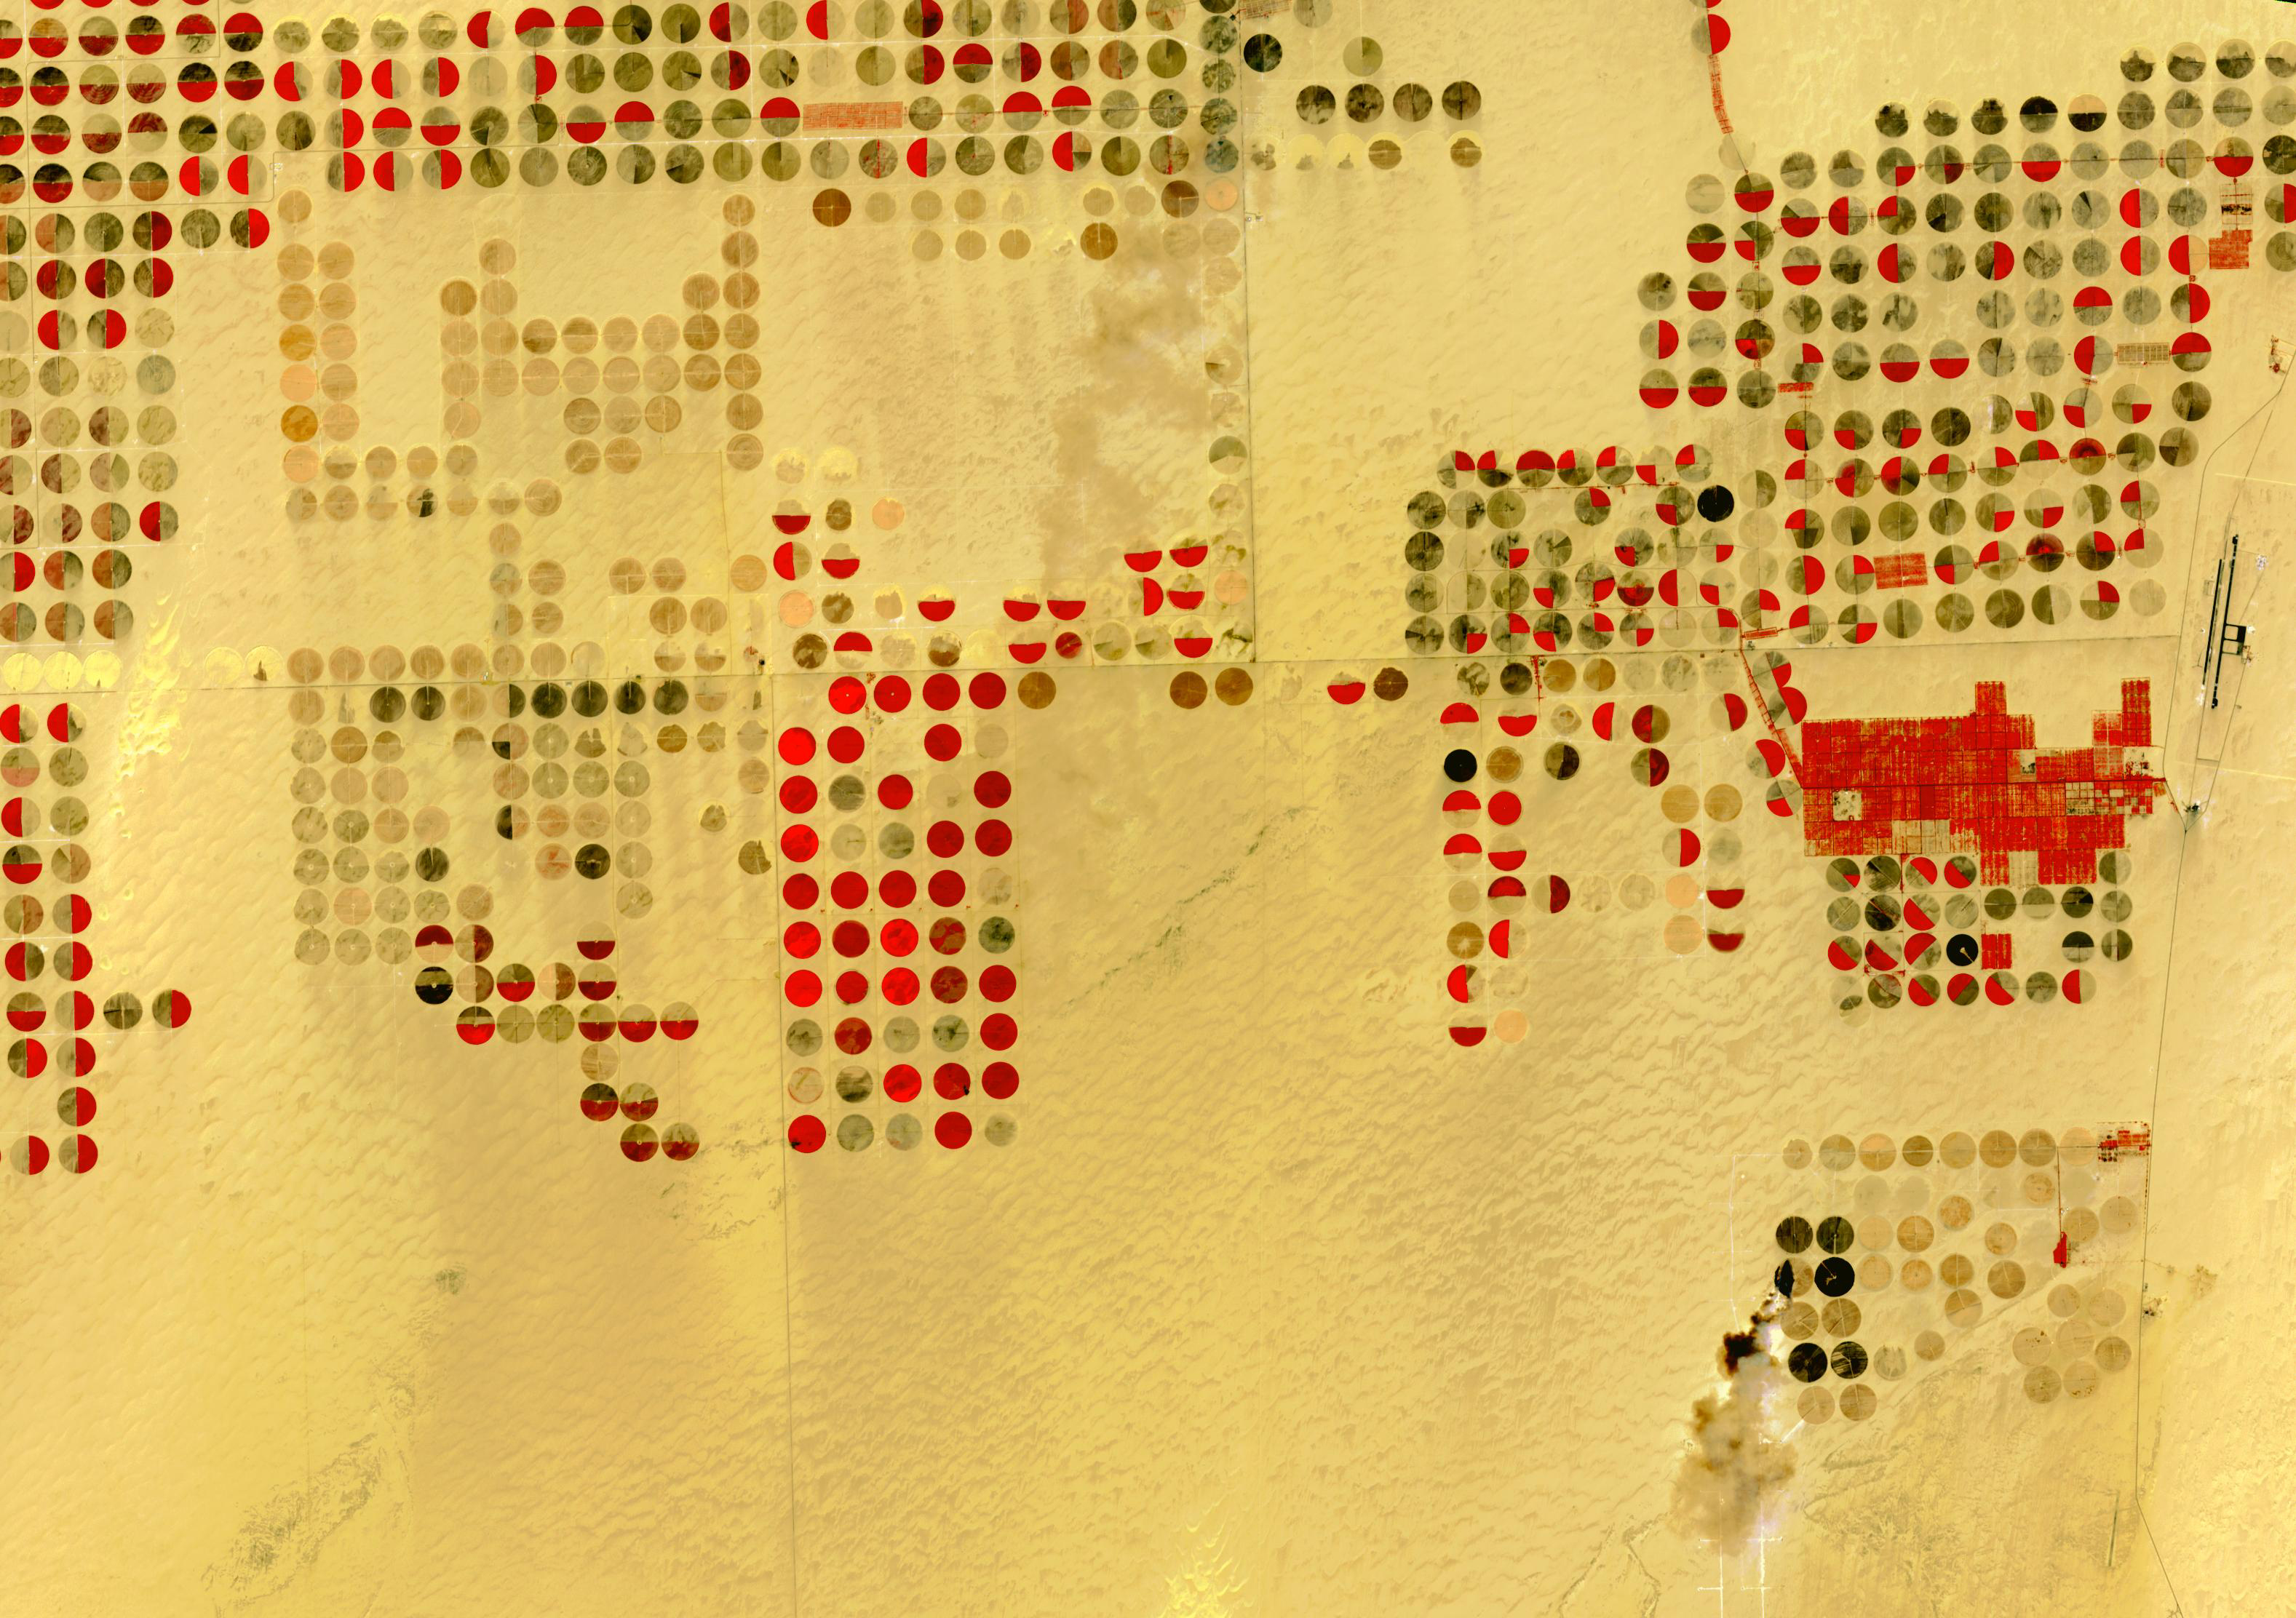

Nubian Sandstone Aquifer, Egypt

The Nubian Sandstone Aquifer System is the world’s largest fossil water aquifer system. It covers an estimated area of 2.6 million square kilometers, including parts of Sudan, Chad, Libya, and most of Egypt. In the southwestern part of Egypt, the East Oweinat development project uses central pivot irrigation to mine the fossil water for extensive agricultural development. Crops include wheat and potatoes; they are transported via the airport on the eastern side. The image was acquired October 12, 2015, covers an area of 33.3 by 47.2 km, and is located near 22.6 degrees north, 28.5 degrees east.

With its 14 spectral bands from the visible to the thermal infrared wavelength region and its high spatial resolution of about 50 to 300 feet (15 to 90 meters), ASTER images Earth to map and monitor the changing surface of our planet. ASTER is one of five Earth-observing instruments launched Dec. 18, 1999, on Terra. The instrument was built by Japan’s Ministry of Economy, Trade and Industry. A joint U.S./Japan science team is responsible for validation and calibration of the instrument and data products.

The broad spectral coverage and high spectral resolution of ASTER provides scientists in numerous disciplines with critical information for surface mapping and monitoring of dynamic conditions and temporal change. Example applications are monitoring glacial advances and retreats; monitoring potentially active volcanoes; identifying crop stress; determining cloud morphology and physical properties; wetlands evaluation; thermal pollution monitoring; coral reef degradation; surface temperature mapping of soils and geology; and measuring surface heat balance.

The U.S. science team is located at NASA’s Jet Propulsion Laboratory in Pasadena, Calif. The Terra mission is part of NASA’s Science Mission Directorate, Washington.

Credit: NASA/METI/AIST/Japan Space Systems, and U.S./Japan ASTER Science Team